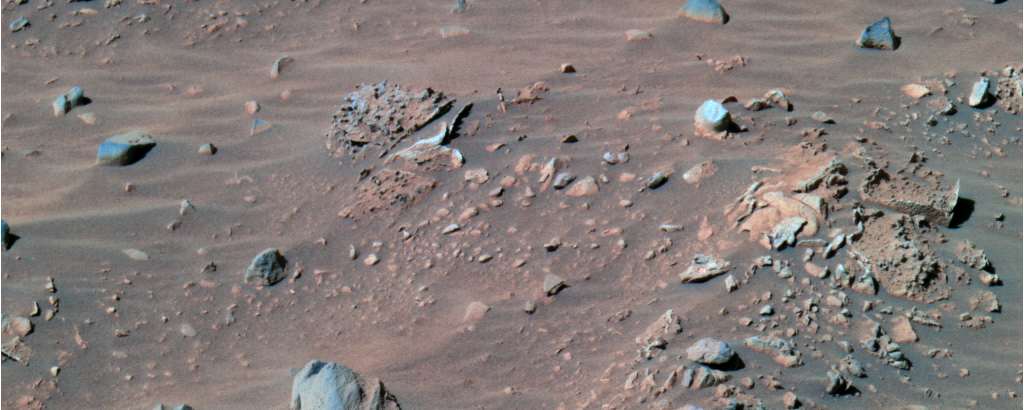

‘Pot of Gold’ and ‘Rotten Rocks’

This false-color image taken by the panoramic camera on the Mars Exploration Rover Spirit shows the rock dubbed “Pot of Gold” (upper left), located near the base of the “Columbia Hills” in Gusev Crater. Scientists are intrigued by this unusual-looking, nodule-covered rock and plan to investigate its detailed chemistry in coming sols. This picture was taken on sol 159 (June 14, 2004).

To the right is a set of rocks referred to as “Rotten Rocks” for their resemblance to rotting loaves of bread. The insides of these rocks appear to have been eroded, while their outer rinds remain more intact. These outer rinds are reminiscent of those found on rocks at Meridiani Planum’s “Eagle Crater.” This image was captured on sol 158 (June 13, 2004).

Credit: NASA/JPL/Cornell